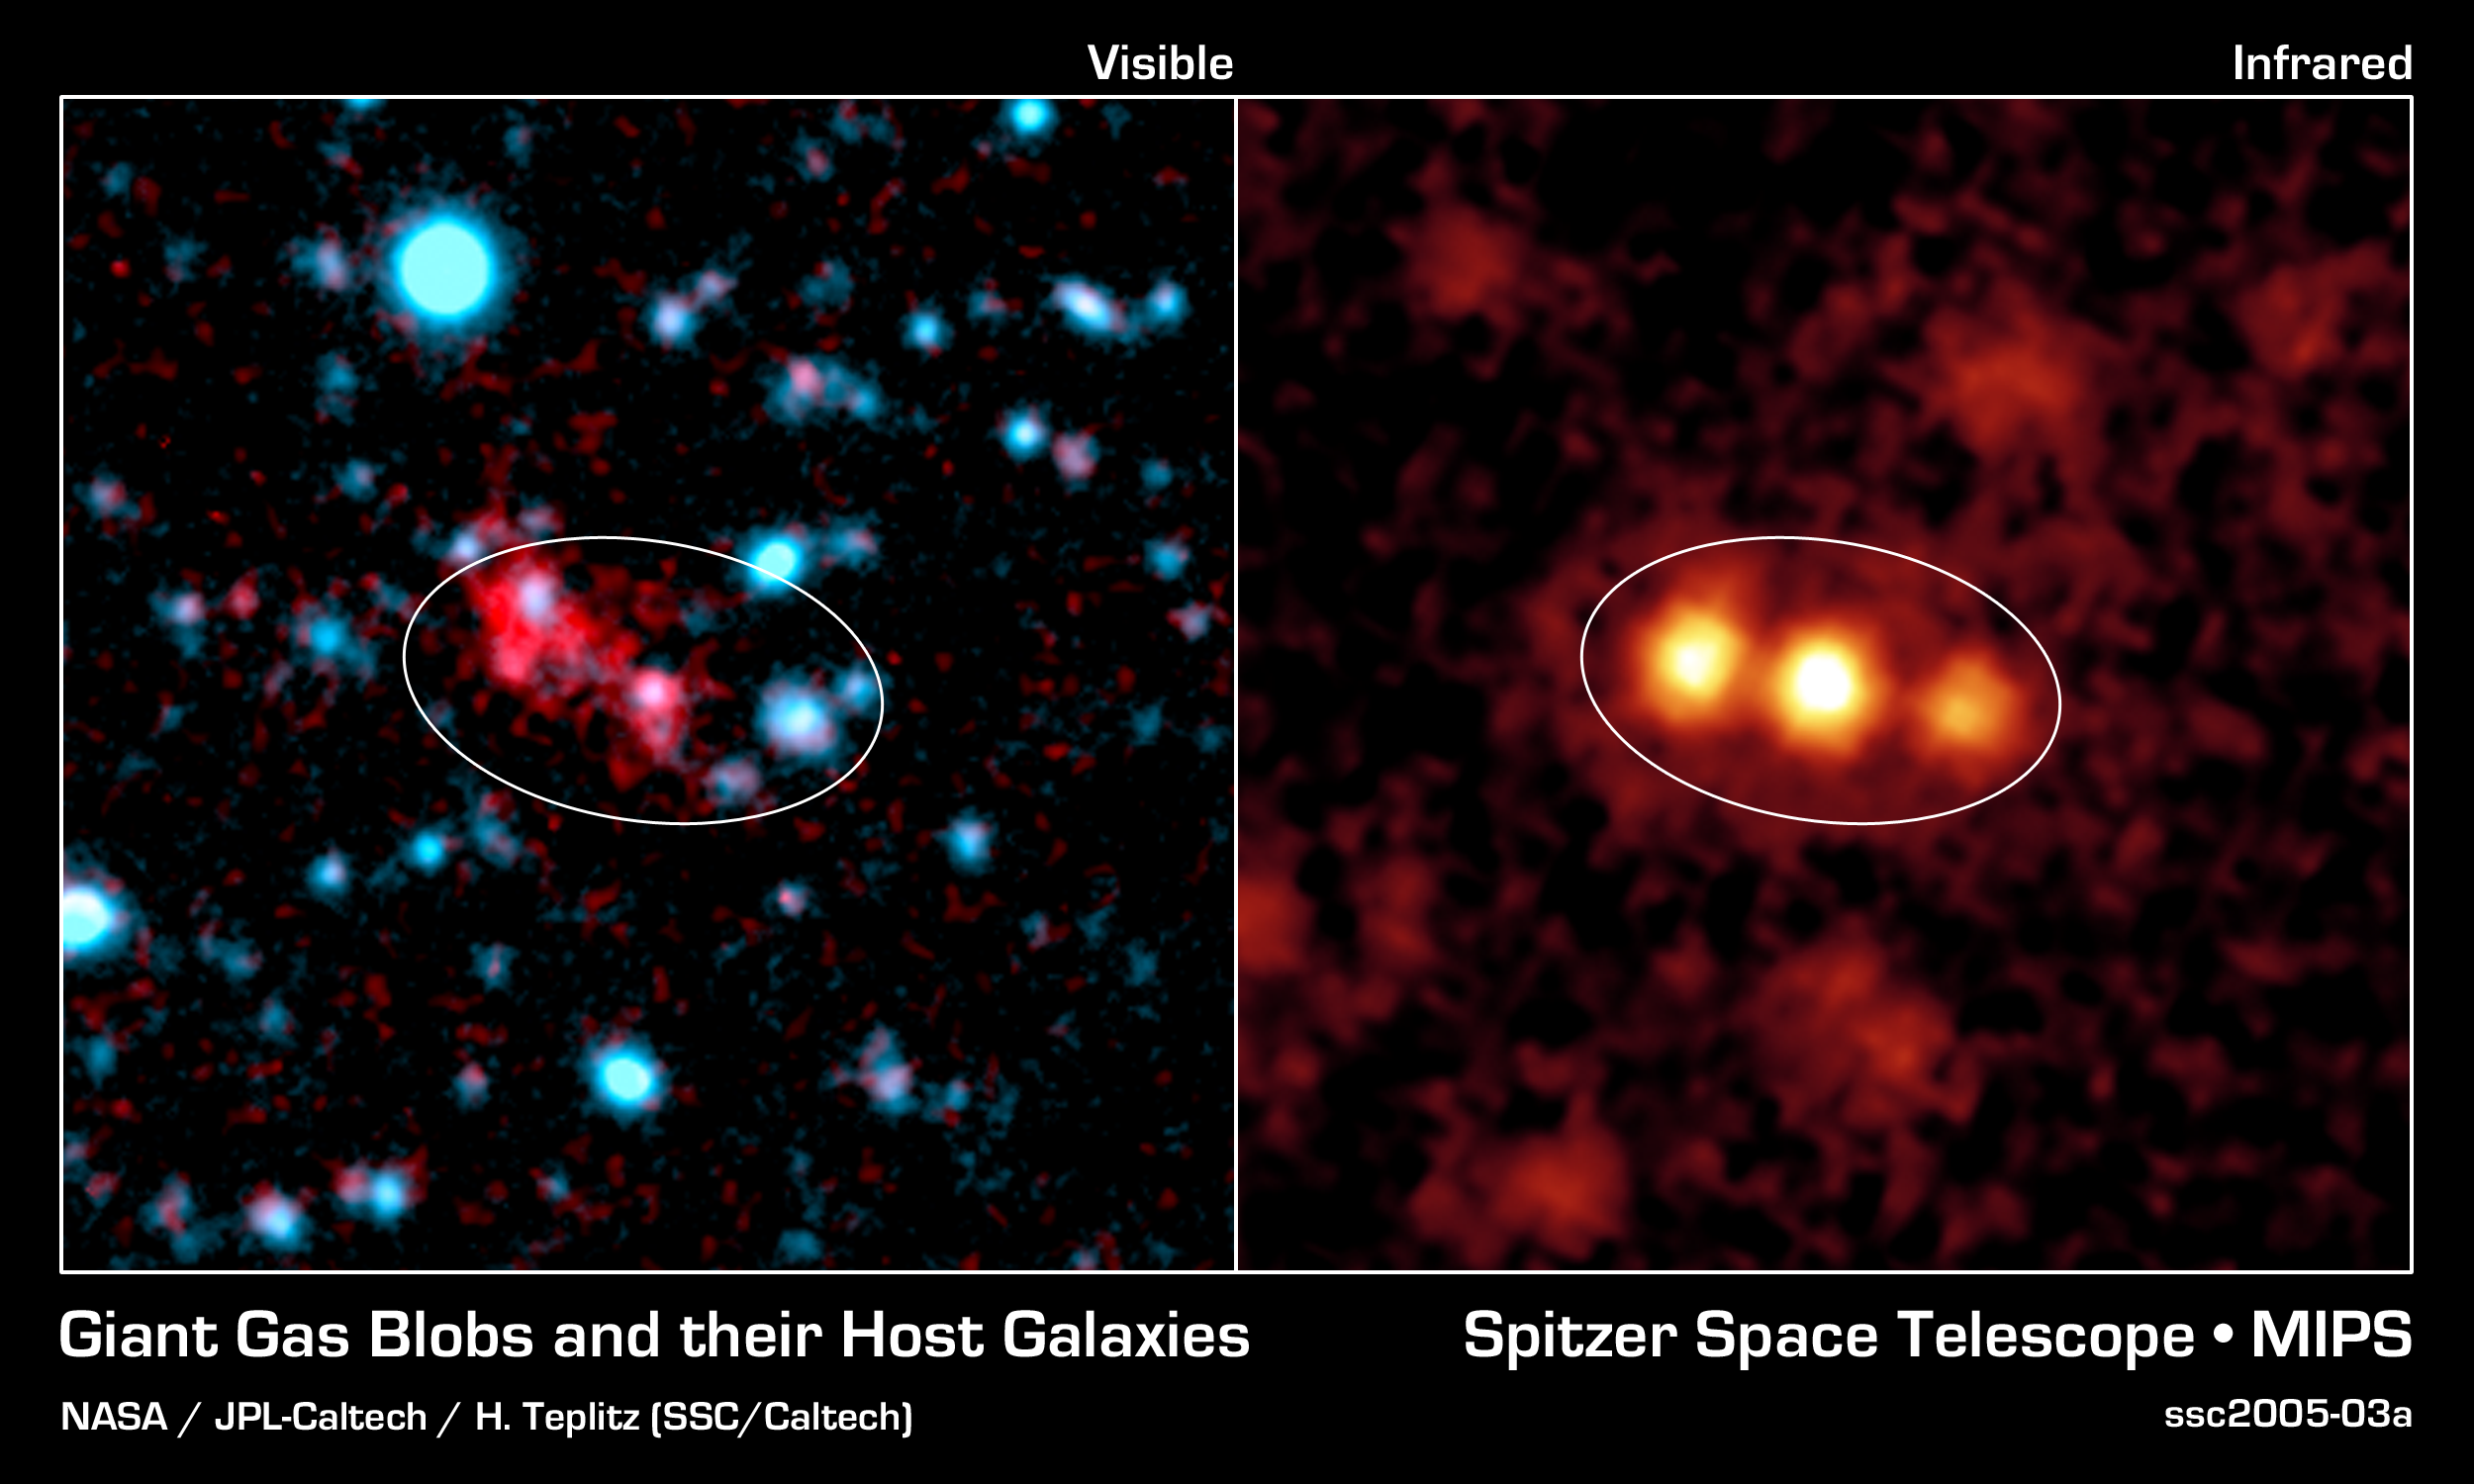

Mysterious Blob Galaxies Revealed

This image composite shows a giant galactic blob (red, left) and the three merging galaxies NASA's Spitzer Space Telescope discovered within it (yellow, right).

Blobs are intensely glowing clouds of hot hydrogen gas that envelop faraway galaxies. They are about 10 times as large as the galaxies they surround. Visible-light images like the one shown here (left), reveal the vast extent of blobs, but don't provide much information about their host galaxies.

Using its heat-seeking infrared eyes, Spitzer was able to see the dusty galaxies tucked inside one well-known blob located 11 billion light-years away. The findings reveal three monstrously bright galaxies, trillions of times brighter than the Sun, in the process of merging together (right).

Spitzer also observed three other blobs located in the same cosmic neighborhood, all of which were found to be glaringly bright. One of these blobs is also known to be a galactic merger, only between two galaxies instead of three. It remains to be seen whether the final two blobs studied also contain mergers.

The Spitzer data were acquired by its multiband imaging photometer. The visible-light image was taken by the Blanco Telescope at the Cerro Tololo Inter-American Observatory, Chile.

Credit: NASA/JPL-Caltech/H. Teplitz (SSC/Caltech)